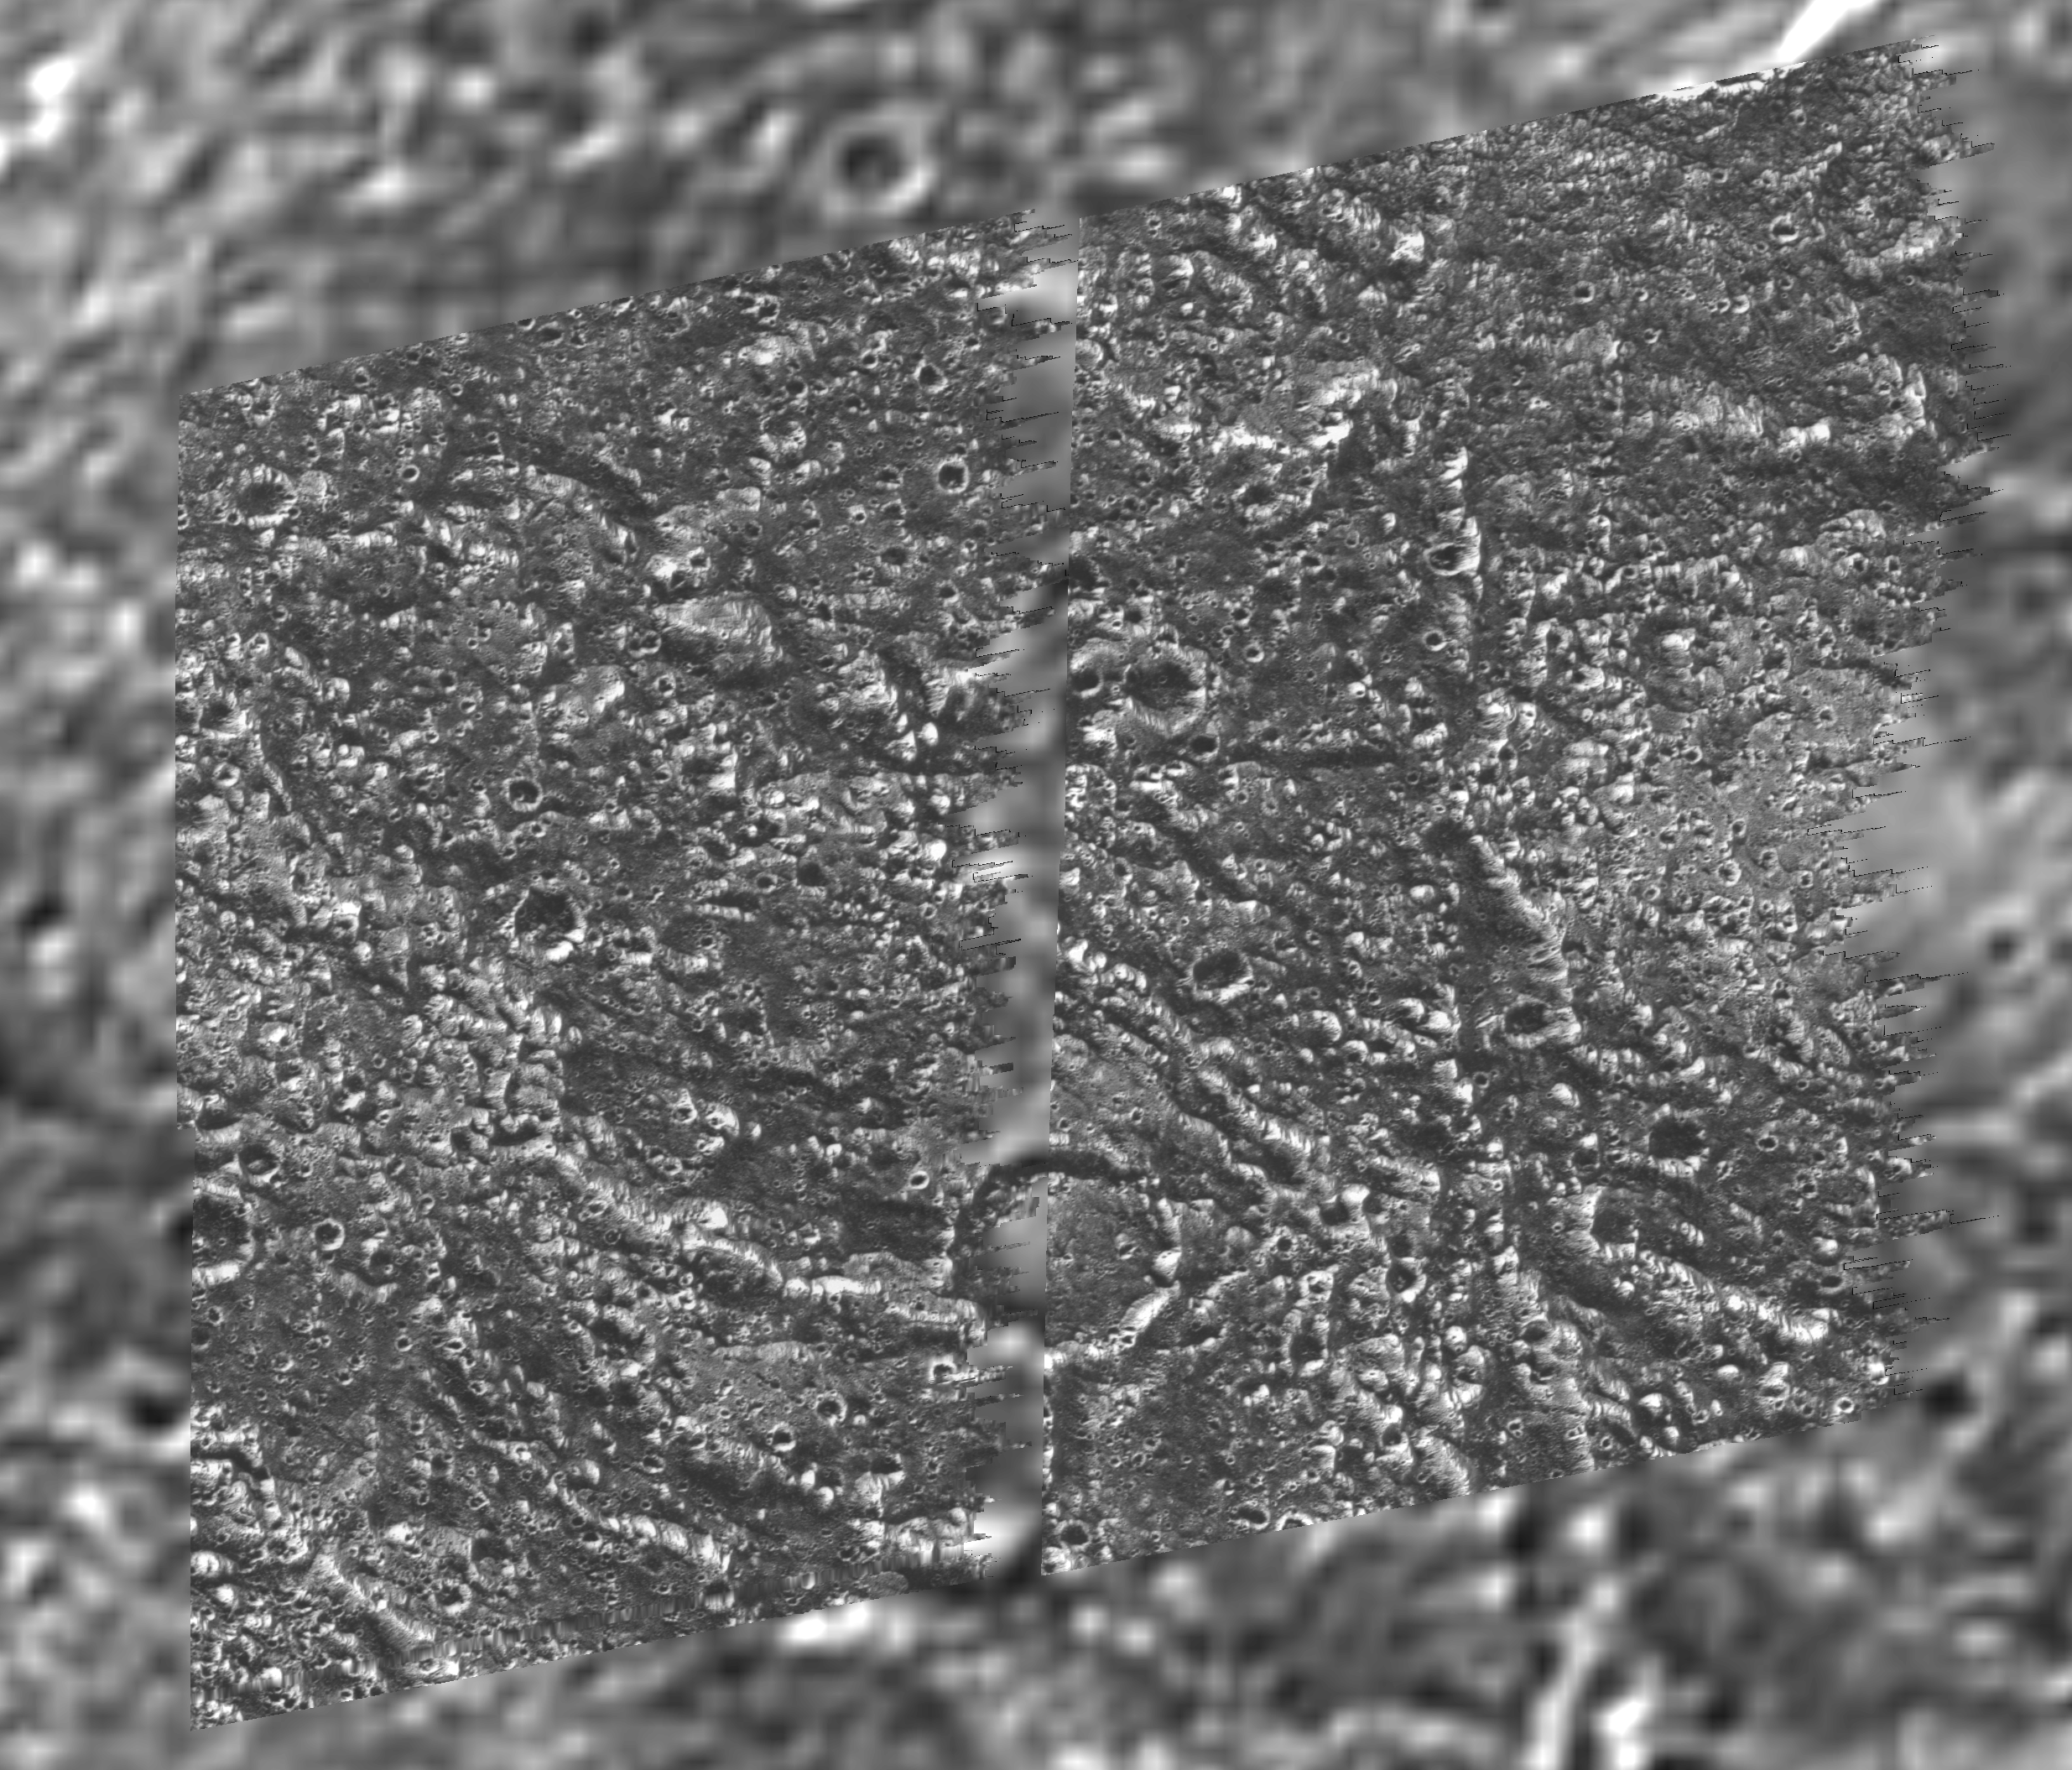

Galileo Regio Mosaic – Galileo over Voyager Data

A mosaic of four Galileo images of the Galileo Regio region on Ganymede (Latitude 18 N, Longitude: 149 W) is shown overlayed on the data obtained by the Voyager 2 spacecraft in 1979. North is to the top of the picture, and the sun illuminates the surface from the lower left, about 58 degrees above the horizon. The smallest features that can be discerned are about 80 meters (262 feet) in size in the Galileo images. These Galileo images show fine details of the dark terrain that makes up about half of the surface of the planet-sized moon. Ancient impact craters of various sizes and states of degradation testify to the great age of the terrain, dating back several billion years. The images reveal distinctive variations in albedo from the brighter rims, knobs, and furrow walls to a possible accumulation of dark material on the lower slopes, and crater floors. High photometric activity (large light contrast at high spatial frequencies) of this ice-rich surface was such that the Galileo camera’s hardware data compressor was pushed into truncating lines. The north-south running gap between the left and right halves of the mosaic is a result of line truncation from the normal 800 samples per line to about 540. The images were taken on 27 June, 1996 Universal Time at a range of 7,580 kilometers (4,738 miles) through the clear filter of the Galileo spacecraft’s imaging system. Launched in October 1989, Galileo entered orbit around Jupiter on December 7, 1995. The spacecraft’s mission is to conduct detailed studies of the giant planet, its largest moons and the Jovian magnetic environment. The Jet Propulsion Laboratory, Pasadena, CA manages the mission for NASA’s Office of Space Science, Washington, DC.

Credit: NASA/JPL